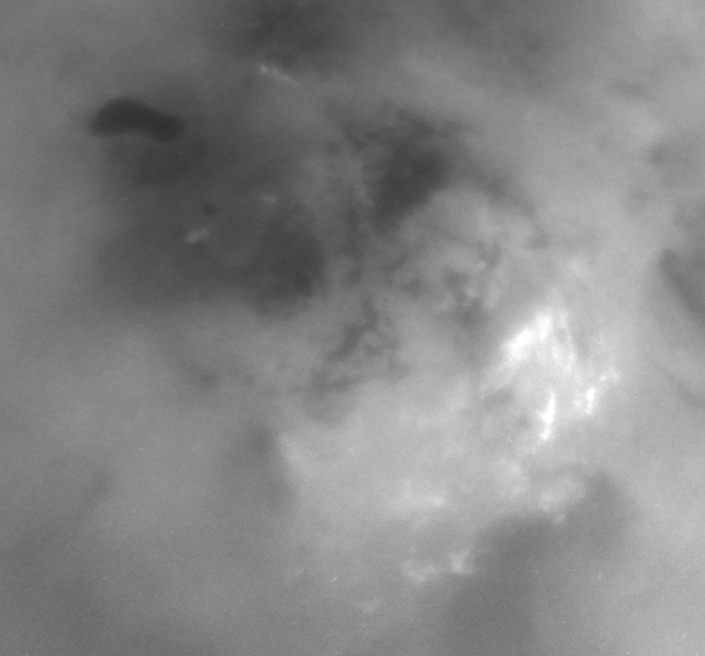

Clouds in the Distance

Although it is far too cold for blossoming flowers, summer does bring storm clouds and presumably rain to Titan’s south polar region. The observed persistence of convective storm activity in the region during the southern Titan summer has led scientists to speculate that the dark, footprint-shaped feature near the upper left could be a past or present reservoir for Titan’s methane rains.

This series of three Cassini narrow-angle camera images, centered on the pole, shows the evolution of bright clouds in the region over the course of two hours during Cassini’s distant June 6, 2005, flyby of the planet-sized moon.

The appearance of the feature seen here is unique among the dark terrains observed thus far on Titan. Other dark areas appear to have angular or diffuse boundaries, while this one possesses a smooth perimeter, suggestive of an eroded shoreline.

In addition to the notion that the dark feature is or was a lake filled with liquid hydrocarbons, scientists have speculated about other possibilities. For instance, it is plausible that the lake is simply a broad depression filled by dark, solid hydrocarbons falling from the atmosphere onto Titan’s surface. In this case, the smoothed outline might be the result of a process unrelated to rainfall, such as a sinkhole or a volcanic caldera.

A still image of the south polar region from the same time period is also available (see PIA06240).

The images in this movie sequence were taken using a combination of spectral filters sensitive to wavelengths of polarized infrared light, allowing Cassini to see through the obscuring smog of Titan’s atmosphere and down to the surface. The images were acquired from an approximate distance of 450,000 kilometers (279,000 miles) from Titan. Resolution in the original images is approximately 3 kilometers (2 miles) per pixel; the images were aligned and reprocessed at the same scale to create the movie.

The Cassini-Huygens mission is a cooperative project of NASA, the European Space Agency and the Italian Space Agency. The Jet Propulsion Laboratory, a division of the California Institute of Technology in Pasadena, manages the mission for NASA’s Science Mission Directorate, Washington, D.C. The Cassini orbiter and its two onboard cameras were designed, developed and assembled at JPL. The imaging team is based at the Space Science Institute, Boulder, Colo.

Credit: NASA/JPL/Space Science Institute